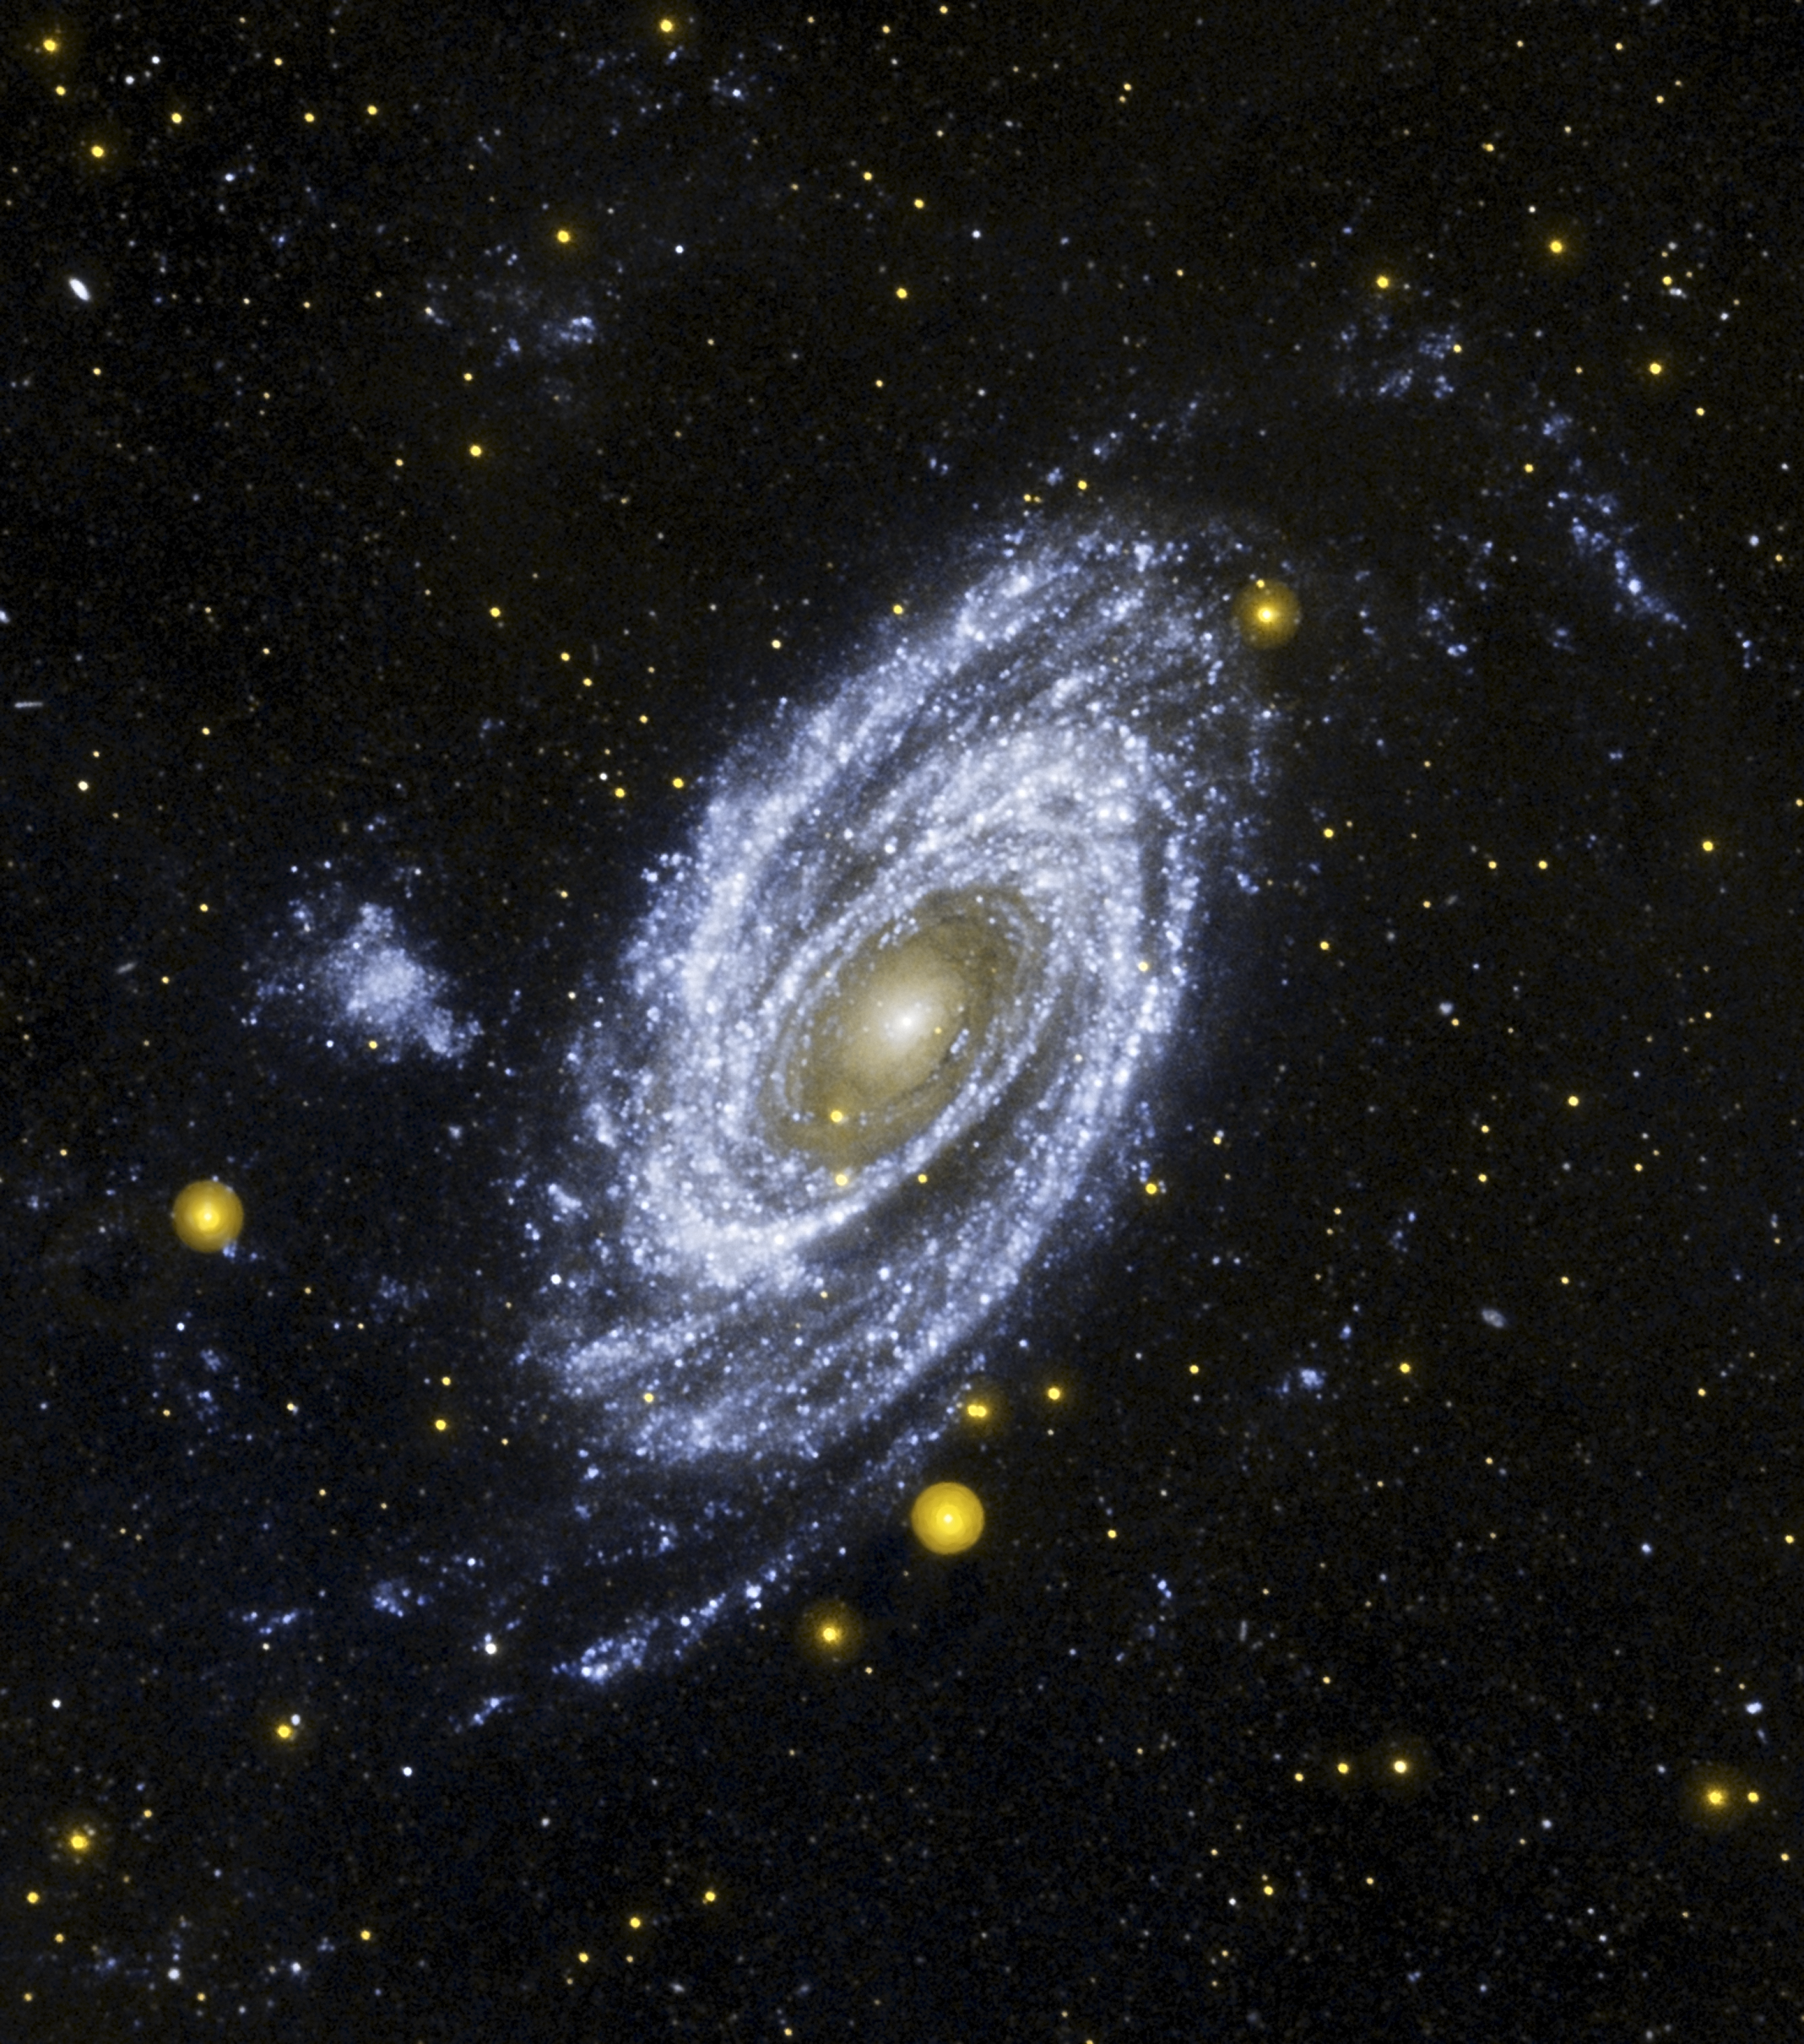

Galaxy Mission Completes Four Star-Studded Years in Space

NASA’s Galaxy Evolution Explorer is celebrating its fourth year in space with some of M81’s “hottest” stars.

In a new ultraviolet image, the magnificent M81 spiral galaxy is shown at the center. The orbiting observatory spies the galaxy’s “sizzling young starlets” as wisps of bluish-white swirling around a central golden glow. The tints of gold at M81’s center come from a “senior citizen” population of smoldering stars.

“This is a spectacular view of M81,” says Dr. John Huchra, of the Harvard Smithsonian Center for Astrophysics, Cambridge, Mass. “When we proposed to observe this galaxy with GALEX we hoped to see globular clusters, open clusters, and young stars…this view is everything that we were hoping for.”

The image is one of thousands gathered so far by GALEX, which launched April 28, 2003. This mission uses ultraviolet wavelengths to measure the history of star formation 80 percent of the way back to the Big Bang.

The large fluffy bluish-white material to the left of M81 is a neighboring galaxy called Holmberg IX. This galaxy is practically invisible to the naked human eye. However, it is illuminated brilliantly in GALEX’s wide ultraviolet eyes. Its ultraviolet colors show that it is actively forming young stars. The bluish-white fuzz in the space surrounding M81 and Holmberg IX is new star formation triggered by gravitational interactions between the two galaxies. Huchra notes that the active star formation in Holmberg IX is a surprise, and says that more research needs to be done in light of the new findings from GALEX.

“Some astronomers suspect that the galaxy Holmberg IX is the result of a galactic interaction between M81 and another neighboring galaxy M82,” says Huchra. “This particular galaxy is especially important because there are a lot of galaxies like Holmberg IX around our Milky Way galaxy. By understanding how Holmberg IX came to be, we hope to understand how all the little galaxies surrounding the Milky Way developed.”

“Four years after GALEX’s launch, the spacecraft is performing magnificently. The mission results have been simply amazing as it helps us to unlock the secrets of galaxies, the building blocks of our universe,” says Kerry Erickson, GALEX project manager.

M81 and Holberg IX are located approximately 12 million light-years away in the northern constellation Ursa Major. In addition to leading the GALEX observations of M81, Huchra and his team also took observations of the region with NASA’s Spitzer and Hubble space telescopes. By combining all these views of M81, Huchra hopes to gain a better understanding about how M81 has developed into the spiral galaxy we see today.

The California Institute of Technology in Pasadena, Calif., leads the Galaxy Evolution Explorer mission and is responsible for science operations and data analysis. NASA’s Jet Propulsion Laboratory, also in Pasadena, manages the mission and built the science instrument. The mission was developed under NASA’s Explorers Program managed by the Goddard Space Flight Center, Greenbelt, Md. Researchers from South Korea and France collaborated on this mission.

Credit: NASA/JPL-Caltech/Harvard-Smithsonian CfA